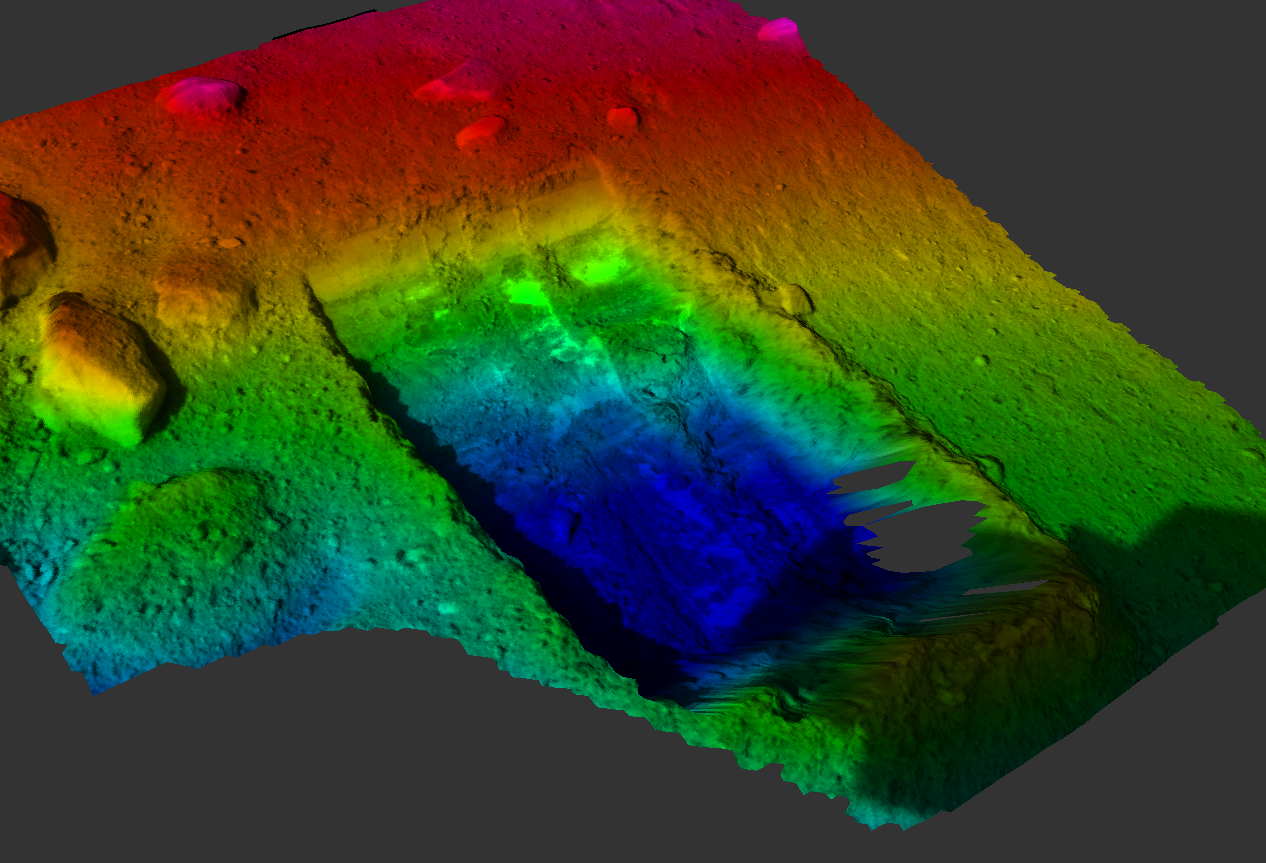

“Dodo-Goldilocks” Trench Elevation Map

This color-coded elevation map shows the “Dodo-Goldilocks” trench dug by the Robotic Arm on NASA’s Phoenix Mars Lander. The trench, originally two separate trenches nicknamed “Dodo” (left) and “Goldilocks” (right), became one after further digging on the 18th Martian day, or Sol 18, of the mission (June 12, 2008). The trench is 7 to 8 centimeters (2.7 to 3 inches) at its deepest (blue). Because the terrain itself is inclined at a 14-degree angle, the highest areas (pink) are about 20 centimeters (7.8 inches) above the lowest areas.

The trench is 22 centimeters (8.7 inches) wide and 35 centimeters (13.8 inches) long. Its deepest portion is closest to the lander.

This picture was taken by Phoenix’s Surface Stereo Imager on Sol 19 (June 13, 2008).

The Phoenix Mission is led by the University of Arizona, Tucson, on behalf of NASA. Project management of the mission is by NASA’s Jet Propulsion Laboratory, Pasadena, Calif. Spacecraft development is by Lockheed Martin Space Systems, Denver.

Photojournal Note: As planned, the Phoenix lander, which landed May 25, 2008 23:53 UTC, ended communications in November 2008, about six months after landing, when its solar panels ceased operating in the dark Martian winter.

Credit: NASA/JPL-Caltech/University of Arizona/Texas A&M University/NASA Ames Research Center